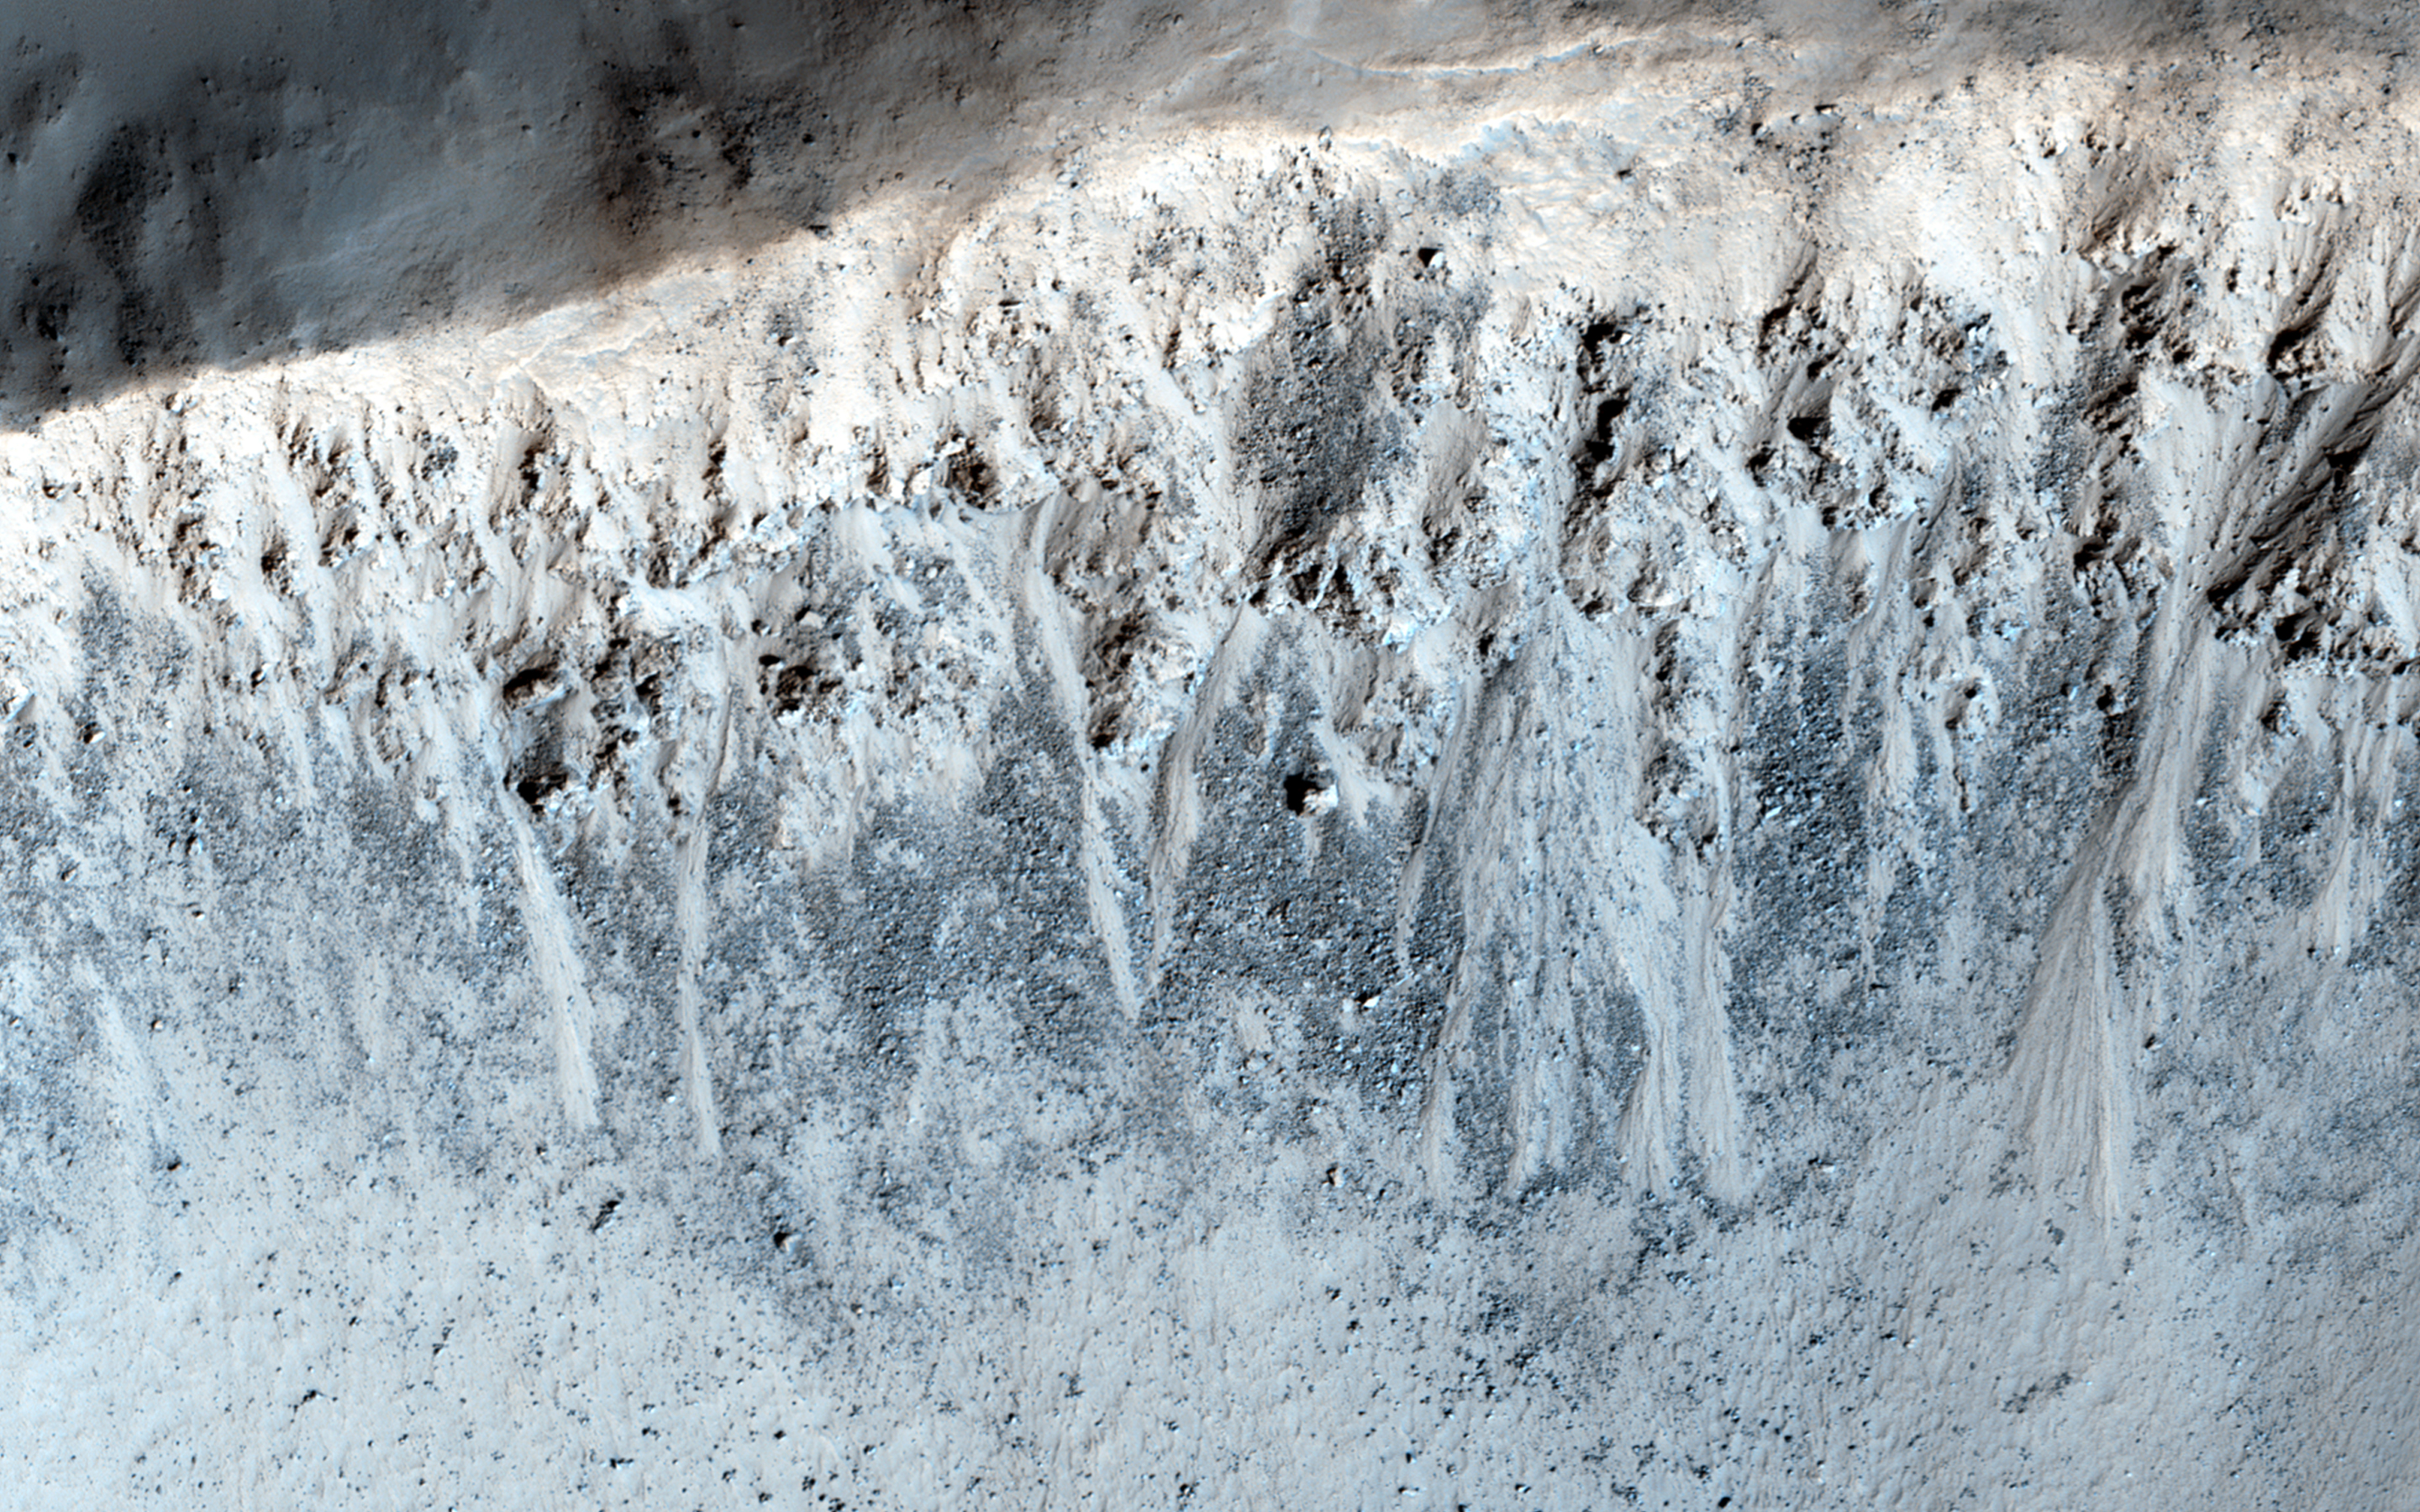

Equatorial Gullies on Mars

Although gullies are most common in the middle latitudes of Mars, they are also found in equatorial regions. This image shows a 3-kilometer-wide impact crater with gullies all along the steep inner slopes.

An enhanced-color cutout better distinguishes the gully deposits from the surrounding boulder fields. These slopes are very steep, so a fluid like water is not required to explain gully formation.

HiRISE is one of six instruments on NASA’s Mars Reconnaissance Orbiter. The University of Arizona, Tucson, operates the orbiter’s HiRISE camera, which was built by Ball Aerospace & Technologies Corp., Boulder, Colo. NASA’s Jet Propulsion Laboratory, a division of the California Institute of Technology in Pasadena, manages the Mars Reconnaissance Orbiter Project for the NASA Science Mission Directorate, Washington.

Credit: NASA/JPL-Caltech/Univ. of Arizona